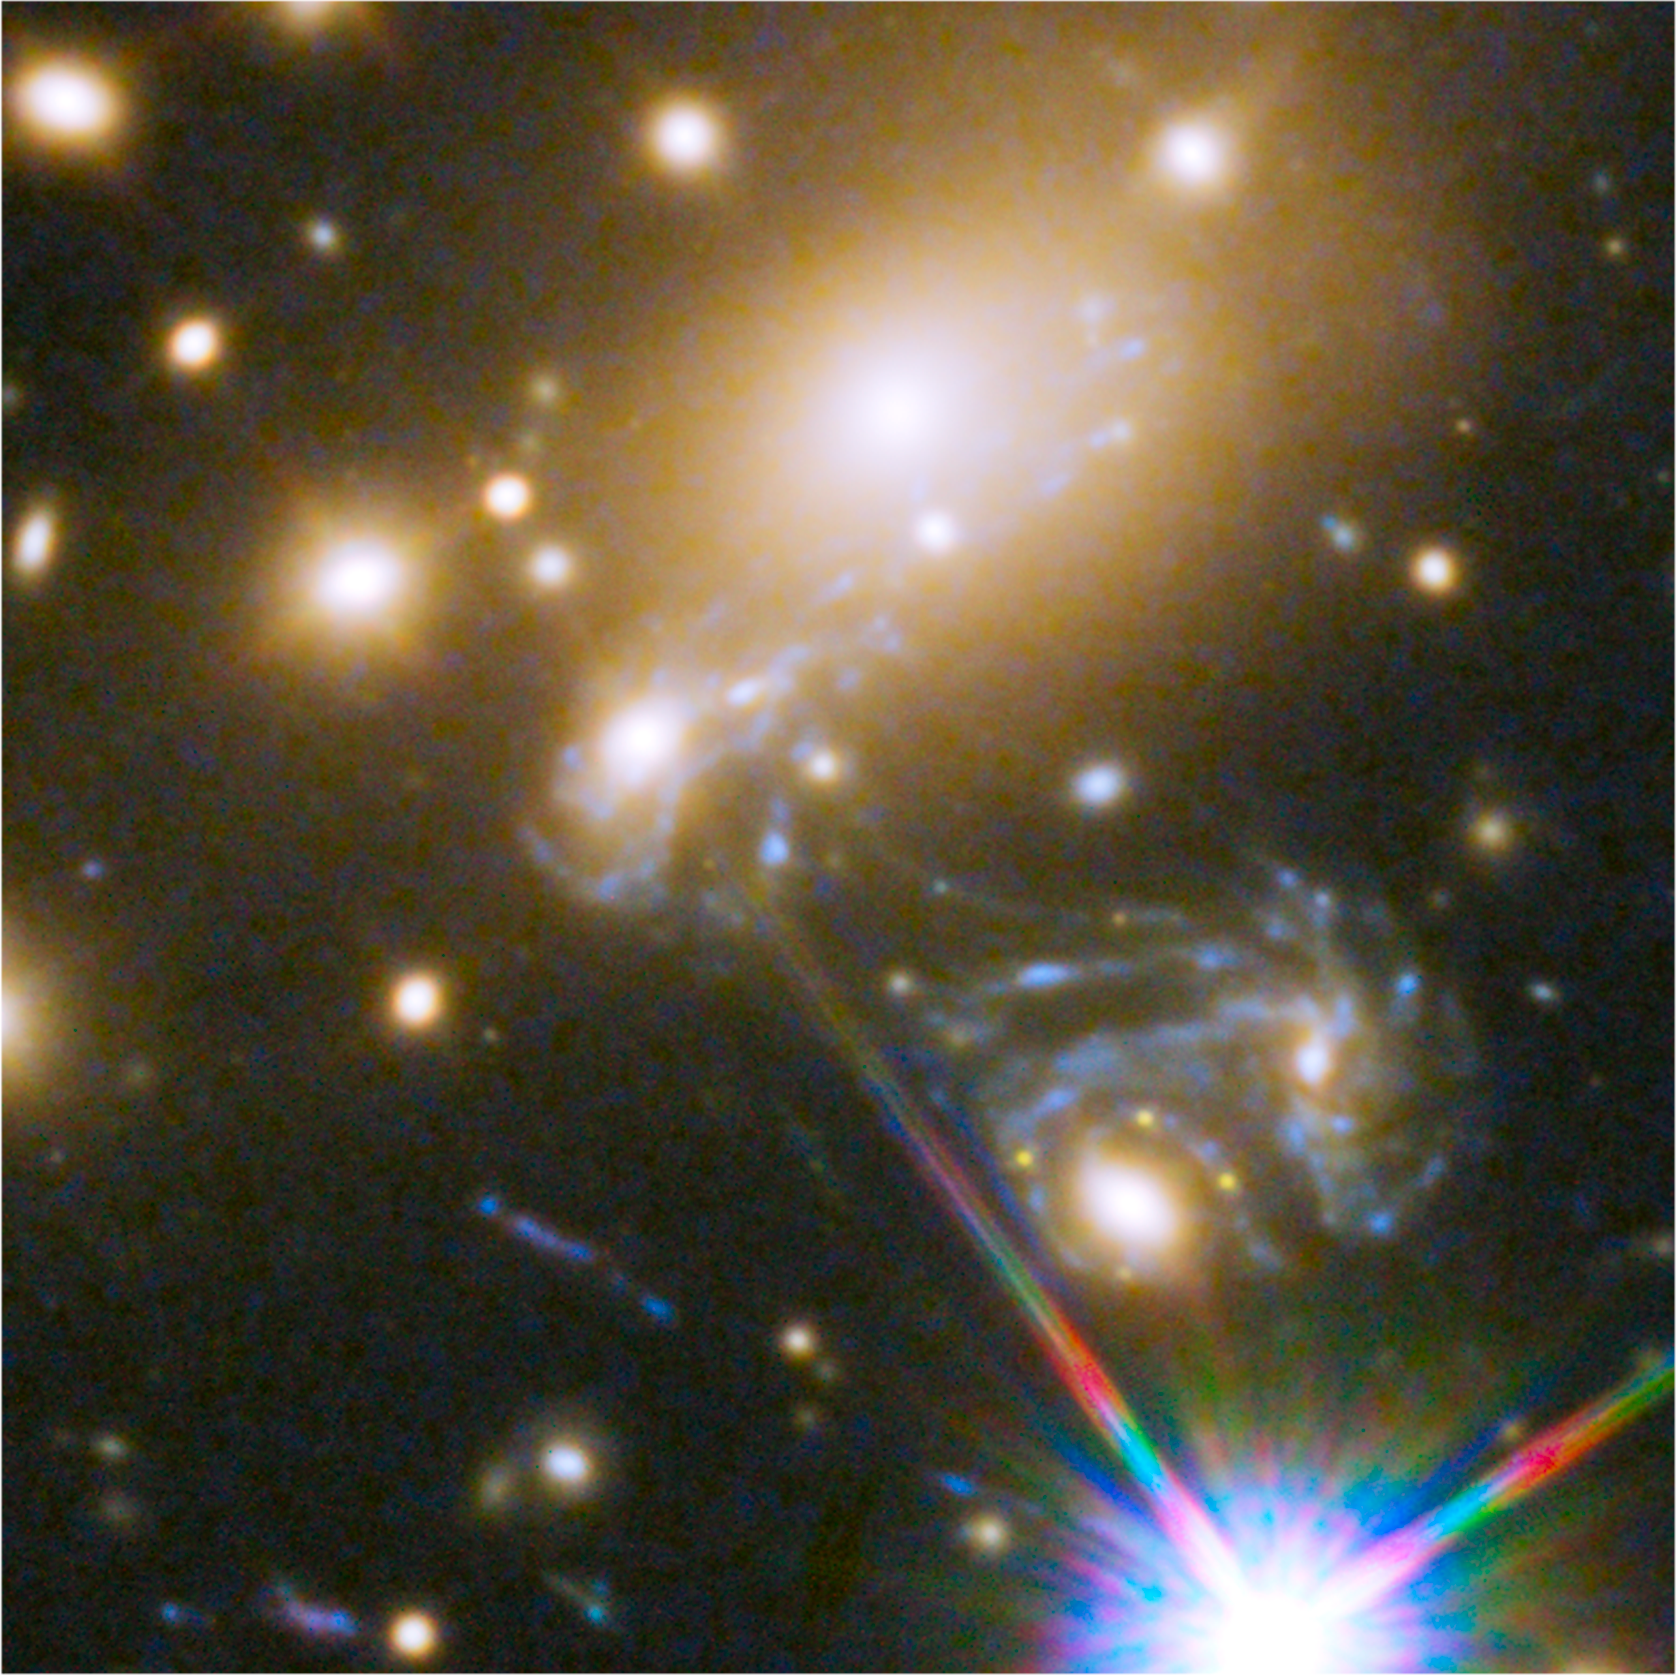

Galaxy Cluster MACS J1149.5+2223

Object Name: SN Refsdal, MACS J1149.5+2223
Object Description: Reappearance of Gravitationally Lensed Supernova in Cluster MACS J1149.5+2223
Instrument: HST/ACS/WFC, and HST/WFC3/IR
Filters: ACS/WFC: F606W+F814W, WFC3/IR: F105W+F125W, WFC3/IR: F140W+F160W

This image is a composite of separate exposures acquired by the ACS and WFC3 instruments on the Hubble Space Telescope. Several filters were used to sample broad wavelength ranges. The color results from assigning different hues (colors) to each monochromatic (grayscale) image associated with an individual filter. In this case, the assigned colors are: Blue: F606W+F814W Green: F105W+F125W Red: F140W+F160W

Credit: NASA, ESA, and P. Kelly (University of California, Berkeley); Acknowledgment: NASA, ESA, and S. Rodney (University of South Carolina) and the FrontierSN team; T. Treu (UCLA), P. Kelly (UC Berkeley) and the GLASS team; J. Lotz (STScI) and the Frontier Fields team; M. Postman (STScI) and the CLASH team; and Z. Levay (STScI)